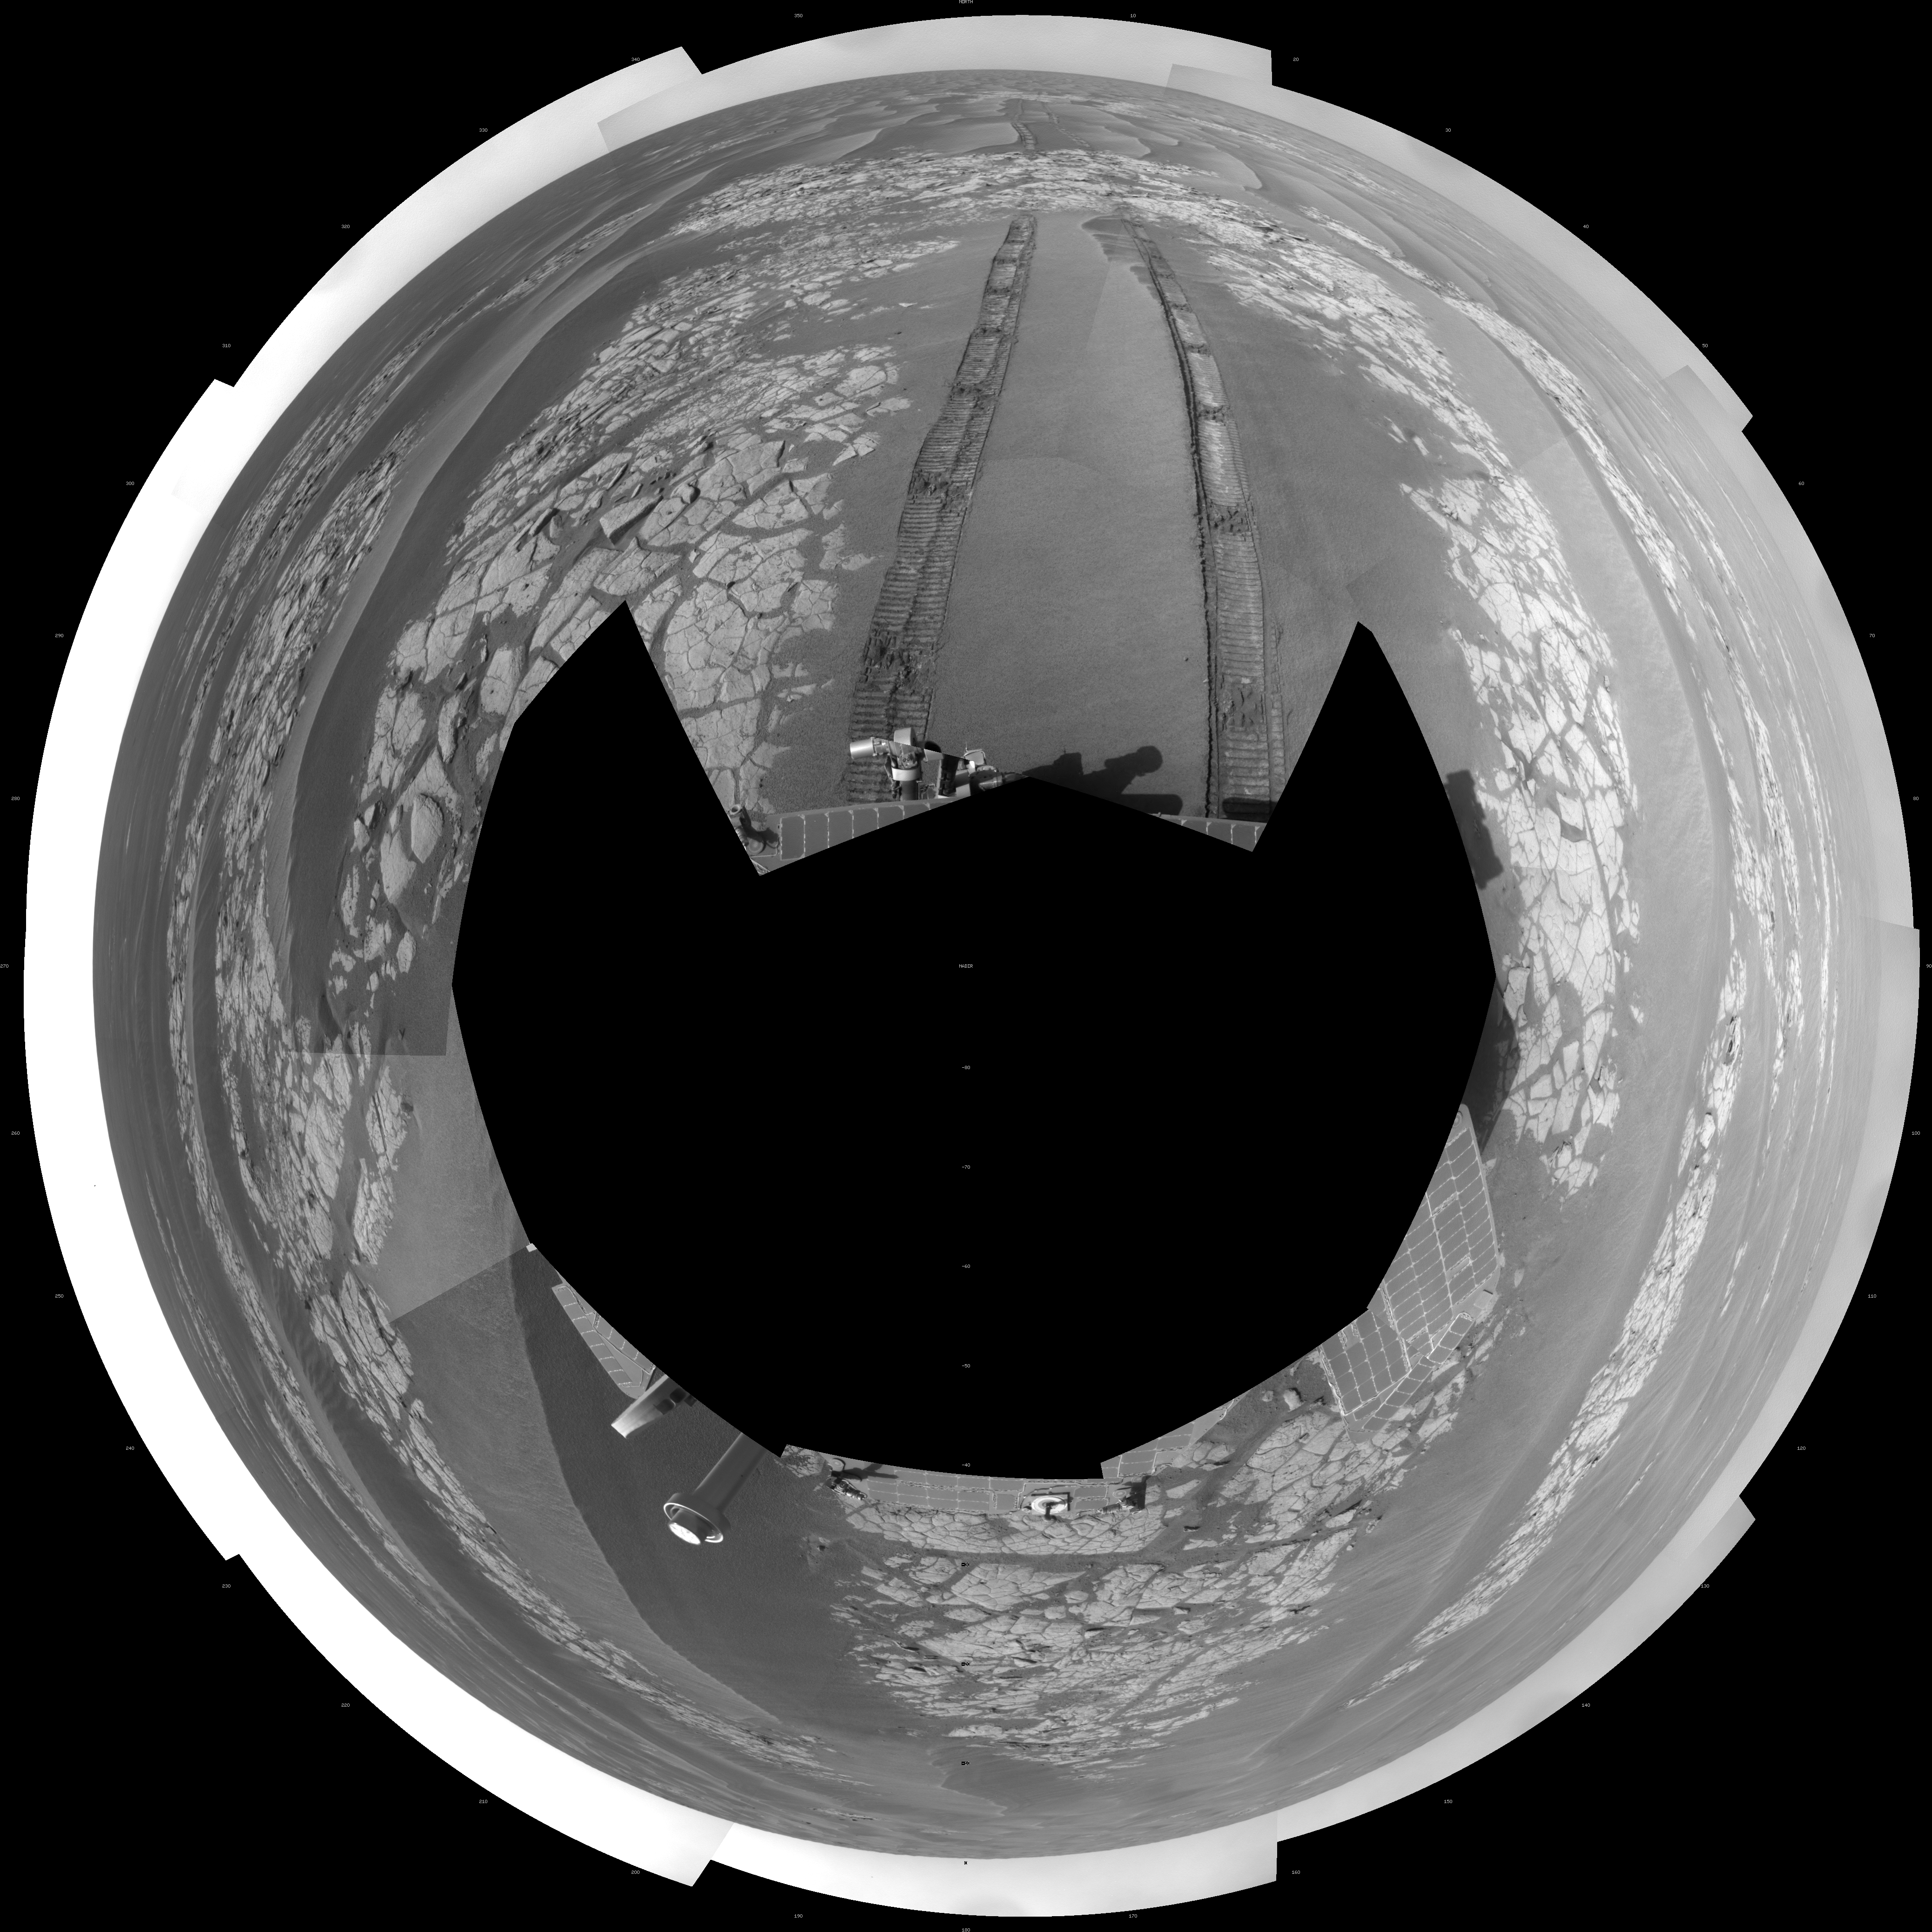

Opportunity’s View After Drive on Sol 1806 (Polar)

NASA’s Mars Exploration Rover Opportunity used its navigation camera to take the images combined into this full-circle view of the rover’s surroundings just after driving 60.86 meters (200 feet) on the 1,806th Martian day, or sol, of Opportunity’s surface mission (Feb. 21, 2009). North is at the center; south at both ends.

Tracks from the drive extend northward across dark-toned sand ripples and light-toned patches of exposed bedrock in the Meridiani Planum region of Mars. For scale, the distance between the parallel wheel tracks is about 1 meter (about 40 inches).

Engineers designed the Sol 1806 drive to be driven backwards as a strategy to redistribute lubricant in the rovers wheels. The right-front wheel had been showing signs of increased friction.

The rover’s position after the Sol 1806 drive was about 2 kilometer (1.2 miles) south southwest of Victoria Crater. Cumulative odometry was 14.74 kilometers (9.16 miles) since landing in January 2004, including 2.96 kilometers (1.84 miles) since climbing out of Victoria Crater on the west side of the crater on Sol 1634 (August 28, 2008).

This view is presented as a polar projection with geometric seam correction.

Credit: NASA/JPL-Caltech